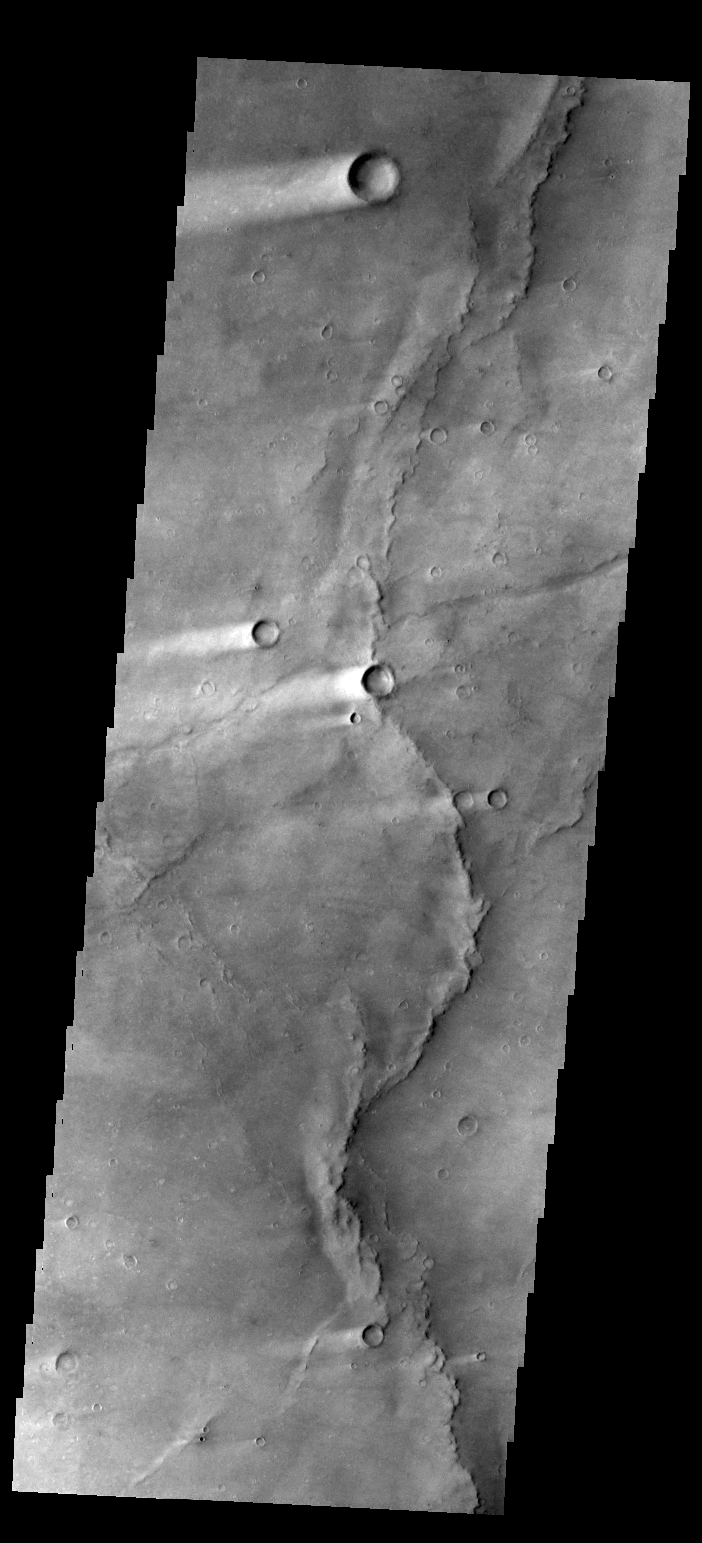

Wind Streaks

This image shows several wind streaks in Syrtis Major Planum.

Credit: NASA/JPL-Caltech/ASU